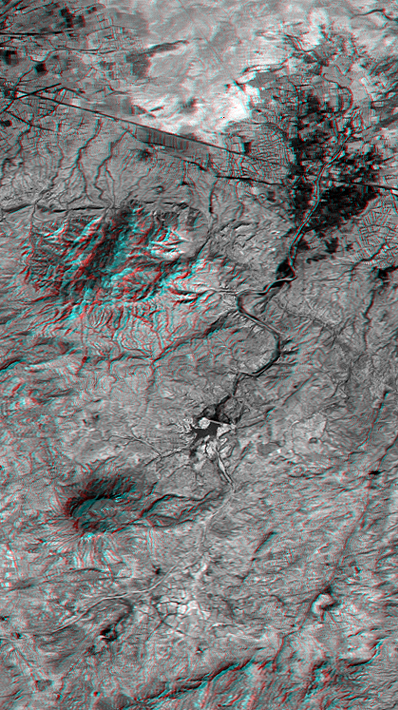

SRTM Anaglyph: Northwest of Bhuj, India

On January 26, 2001, the Kachchh region in western India suffered the most deadly earthquake in India’s history. Shortly thereafter, geologists traversed the region looking for ground surface disruptions, such as fault breaks, that could provide clues to the tectonic processes here. Shuttle Radar Topography Mission (SRTM) scientists provided stereoscopic images to the geologists, similar to this anaglyph view of the terrain northwest of the city of Bhuj. The geologists reported back that the images were essential in optimizing their field activities. Tectonic landforms are created by ground displacements that are repetitious over geologic time, so these landforms are good places to look for co-seismic faulting and warping. The stereoscopic images showed the geologists where the structures are located and their overall pattern, which could not be seen while standing on any one hill or in any one gully. In general, the field studies found that surface disruptions by the recent earthquake were minimal and that the major landforms are quite old and probably not directly related to ongoing tectonic processes.

Features of interest in the view shown here include the largest hill (upper left-center), which is a dome or anticline, upwardly convex layered rocks. Also visible are a possible volcanic plug (lower left-center) and an incised meandering stream (center). Agriculture in this arid region is concentrated on the alluvial fan of the major stream (dark pattern, upper right).

The stereoscopic effect of this anaglyph was created by first draping a Landsat satellite image (taken just two weeks after the earthquake) over preliminary digital elevation data from the SRTM and then generating two differing perspectives, one for each eye. When viewed through special glasses, the result is a vertically exaggerated view of Earth’s surface in its full three dimensions. Anaglyph glasses cover the left eye with a red filter and cover the right eye with a blue filter.

Landsat has been providing visible and infrared views of Earth since 1972. SRTM elevation data matches the 30-meter (33-yard) resolution of most Landsat images and will substantially help in analyses of the large and growing Landsat image archive. The Landsat 7 Thematic Mapper image used here was provided to the SRTM project by the United States Geological Survey, Earth Resources Observation Systems (EROS) Data Center, Sioux Falls, South Dakota.

Elevation data used in this image was acquired by the Shuttle Radar Topography Mission aboard Space Shuttle Endeavour, launched on February 11, 2000. SRTM used the same radar instrument that comprised the Spaceborne Imaging Radar-C/X-Band Synthetic Aperture Radar (SIR-C/X-SAR) that flew twice on the Space Shuttle Endeavour in 1994. SRTM was designed to collect three-dimensional measurements of Earth’s surface. To collect the 3-D data, engineers added a 60-meter-long (200-foot) mast, installed additional C-band and X-band antennas, and improved tracking and navigation devices. The mission is a cooperative project between the National Aeronautics and Space Administration (NASA), the National Imagery and Mapping Agency (NIMA) of the U.S. Department of Defense (DoD), and the German and Italian space agencies. It is managed by NASA’s Jet Propulsion Laboratory, Pasadena, CA, for NASA’s Earth Science Enterprise, Washington, DC.

Size: 21.3 x 11.9 kilometers ( 13.2 x 7.4 miles)
Location: 23.4 deg. North lat., 69.6 deg. East lon.
Orientation: North toward the top
Image Data: Landsat Band 3
Date Acquired: February 2000 (SRTM), February 9, 2001 (Landsat)

Credit: NASA/JPL/NIMA